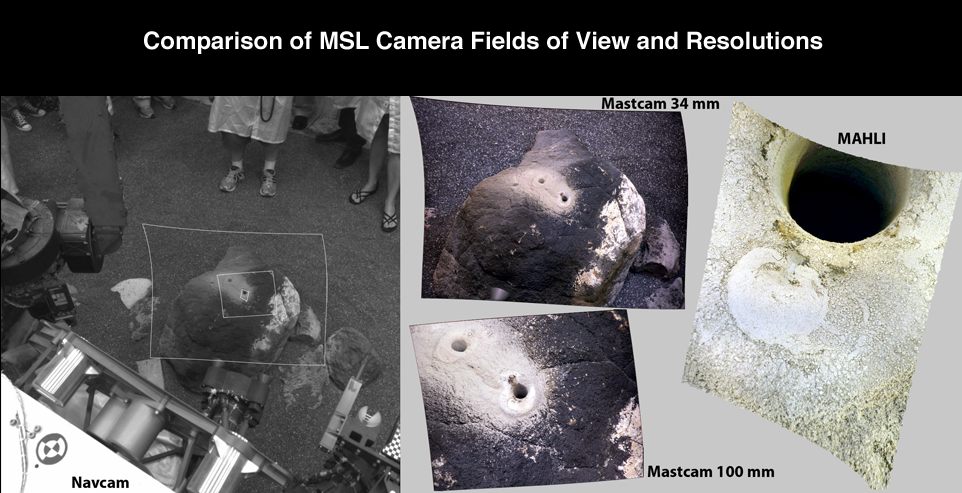

Comparison of Curiosity Camera Fields of View

This set of images compares test images taken by four cameras on NASA’s Curiosity rover at NASA’s Jet Propulsion Laboratory before launch. The image on the left shows a view from one of the black-and-white Navigation Cameras on the mast of Curiosity, looking down at the ground. The Navigation Cameras have a wider field of view (about 45 degrees) than the Mast Cameras (15 and 5 degrees) seen in the center of the figure, and Mars Hand Lens Imager (23 degrees), whose picture of the rock target is on the right. The outlines of the Mastcam and MAHLI images are shown superimposed on the Navcam image.

Malin Space Science Systems, San Diego, supplied MAHLI and three other cameras for the mission. NASA’s Jet Propulsion Laboratory, a division of the California Institute of Technology, in Pasadena, manages the Mars Science Laboratory mission for the NASA Science Mission Directorate, Washington, and built Curiosity.

Credit: NASA/JPL-Caltech/MSSS